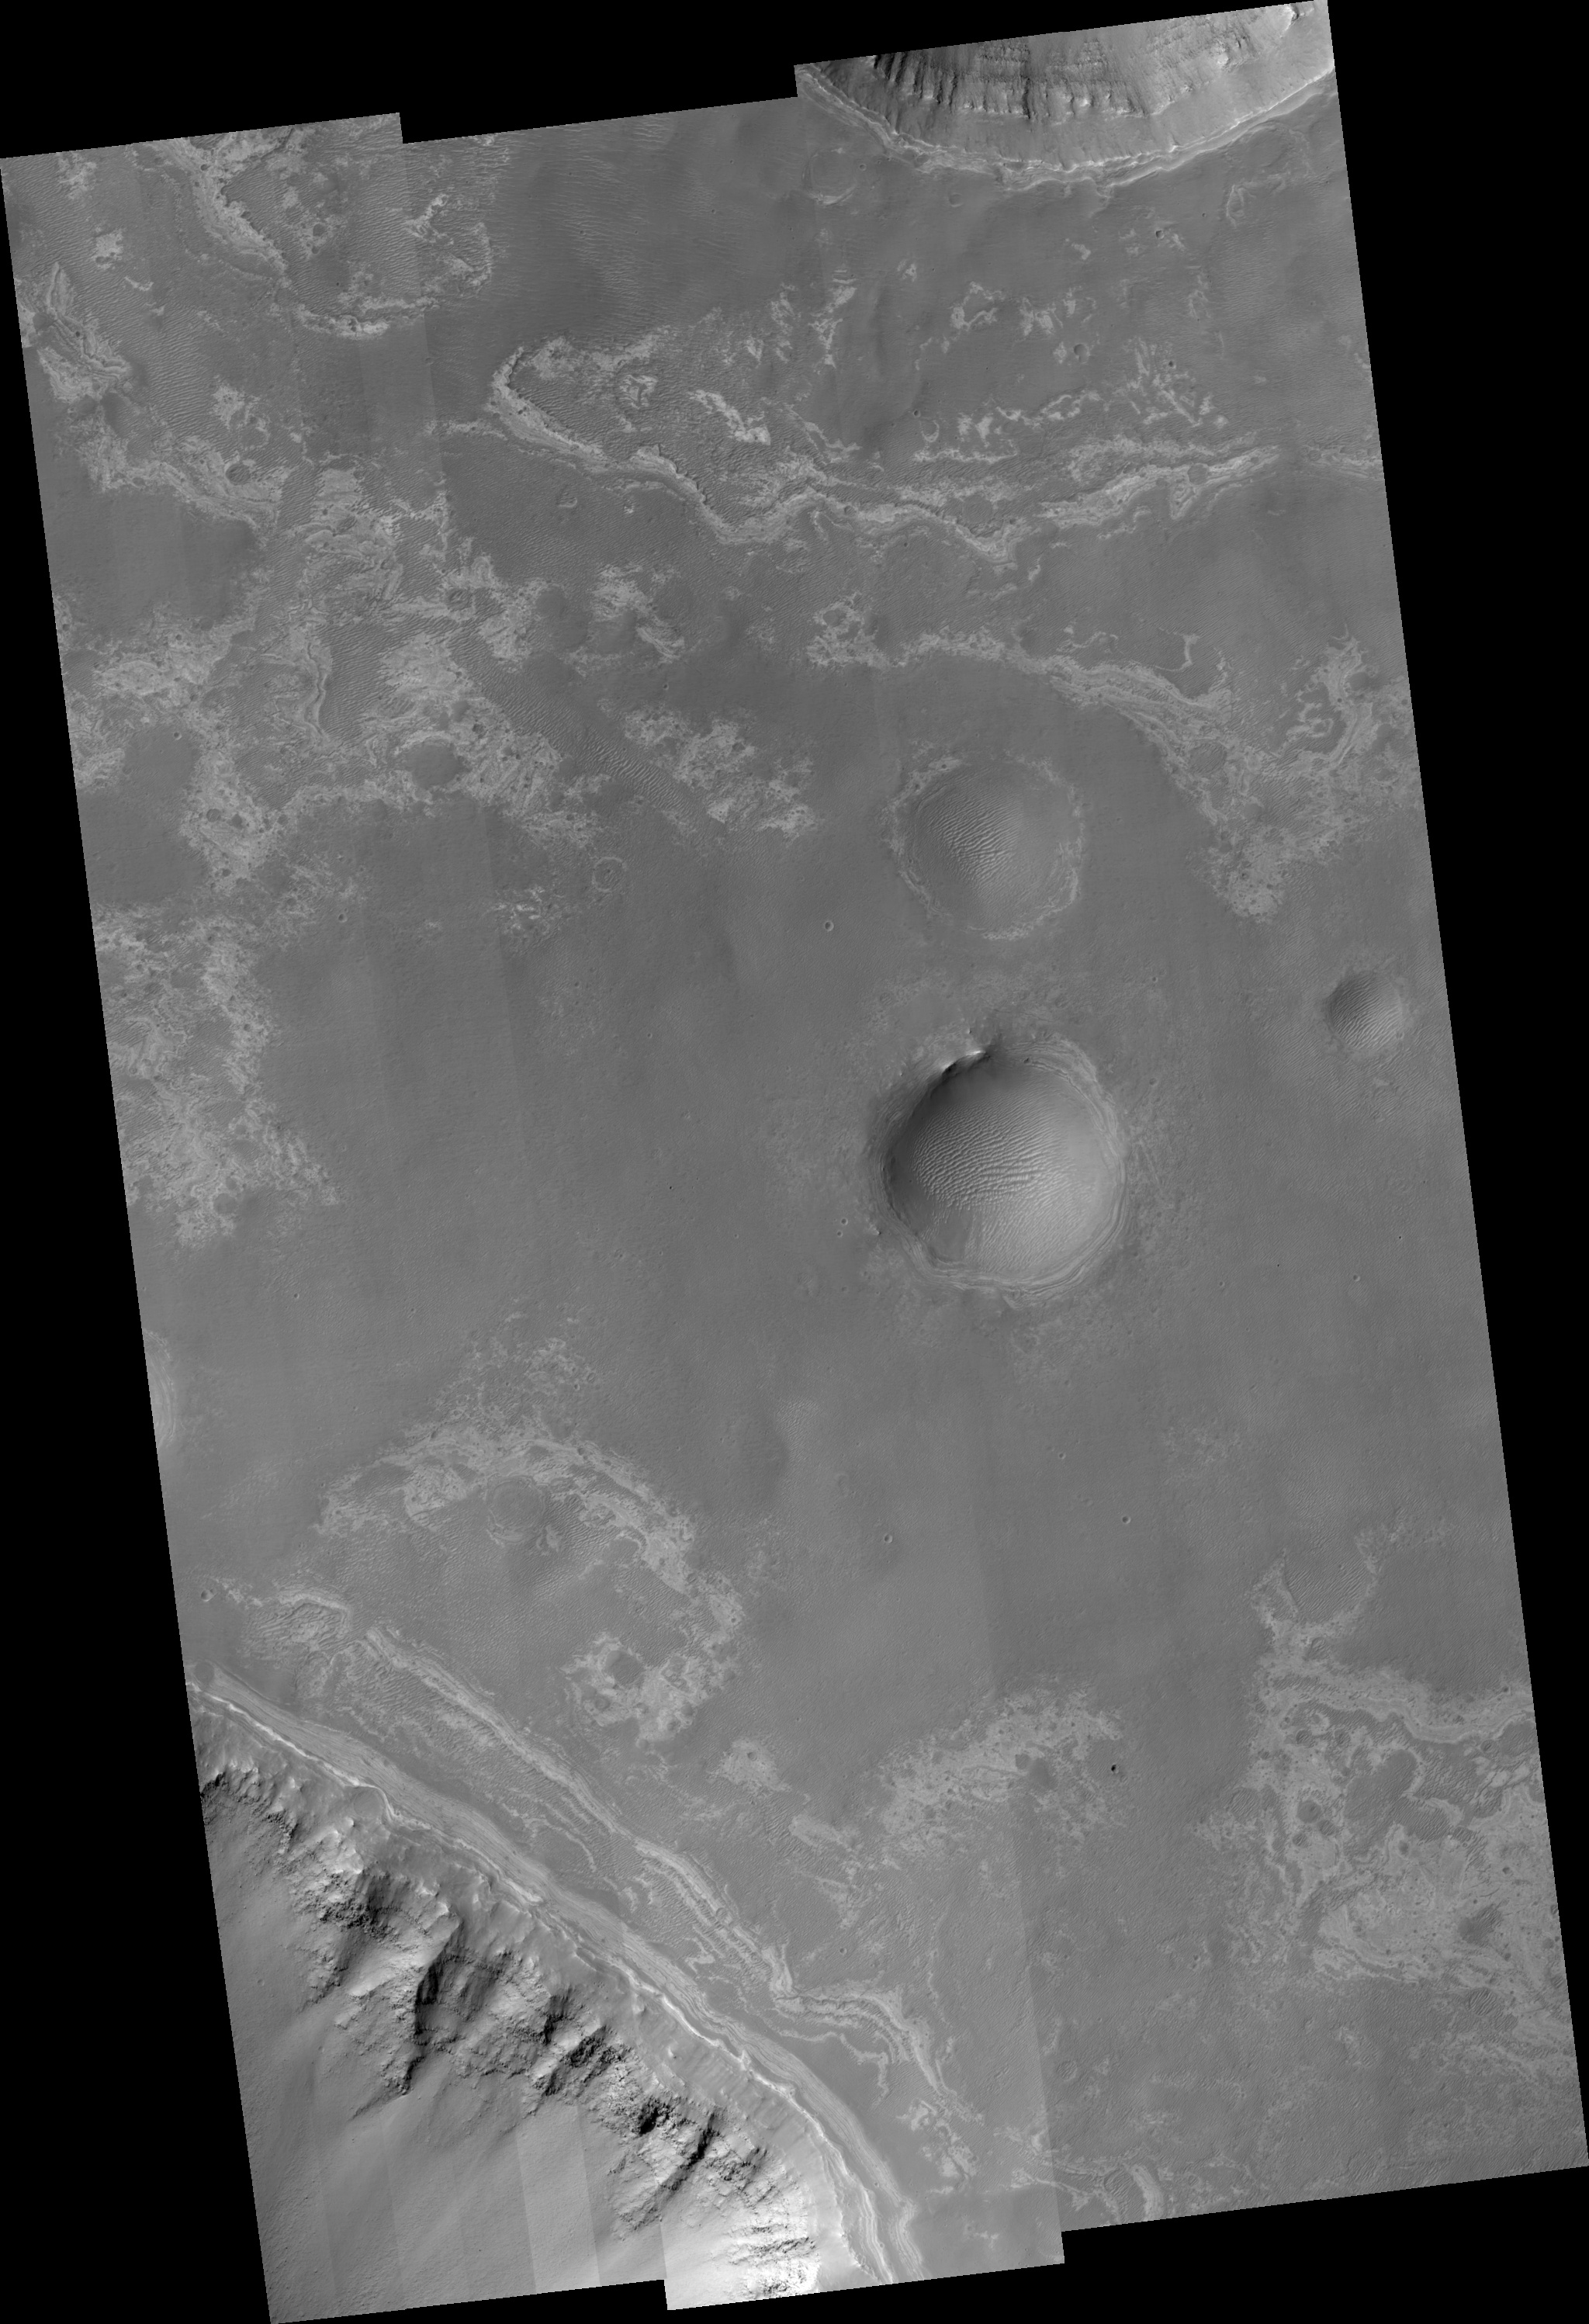

Ius Chasma Tributary Valleys and Adjacent Plains

This image covers valley tributaries of Ius Chasma, as well as the plains adjacent to the valleys. Ius Chasma is one of several canyons that make up the Valles Marineris canyon system. Valles Marineris likely formed by extension associated with the growth of the large volcanoes and topographic high of Tharsis to the northwest. As the ground was pulled apart, large and deep gaps resulted in the valleys seen in the top and bottom of this HiRISE image. Ice that was once in the ground could have also melted to create additional removal of material in the formation of the valleys. HiRISE is able to see the rocks along the walls of both these valleys and also impact craters in the image. Rock layers that appear lower down in elevation appear rougher and are shedding boulders. Near the top of the walls and also seen in patches along the smooth plains are brighter layers. These brighter layers are not shedding boulders so they must represent a different kind of rock formed in a different kind of environment than those further down the walls. Because they are highest in elevation, the bright layers are youngest in age. HiRISE is able to see dozens of the bright layers, which are perhaps only a meter in thickness. Darker sand dunes and ripples cover most of the plains and fill the floors of impact craters.

Image PSP_001351_1715 was taken by the High Resolution Imaging Science Experiment (HiRISE) camera onboard the Mars Reconnaissance Orbiter spacecraft on November 9, 2006. The complete image is centered at -8.3 degrees latitude, 275.4 degrees East longitude. The range to the target site was 254.3 km (158.9 miles). At this distance the image scale ranges from 25.4 cm/pixel (with 1 x 1 binning) to 101.8 cm/pixel (with 4 x 4 binning). The image shown here has been map-projected to 25 cm/pixel and north is up. The image was taken at a local Mars time of 3:32 PM and the scene is illuminated from the west with a solar incidence angle of 59 degrees, thus the sun was about 31 degrees above the horizon. At a solar longitude of 133.0 degrees, the season on Mars is Northern Summer.

NASA’s Jet Propulsion Laboratory, a division of the California Institute of Technology in Pasadena, manages the Mars Reconnaissance Orbiter for NASA’s Science Mission Directorate, Washington. Lockheed Martin Space Systems, Denver, is the prime contractor for the project and built the spacecraft. The High Resolution Imaging Science Experiment is operated by the University of Arizona, Tucson, and the instrument was built by Ball Aerospace and Technology Corp., Boulder, Colo.

Credit: NASA/JPL/Univ. of Arizona